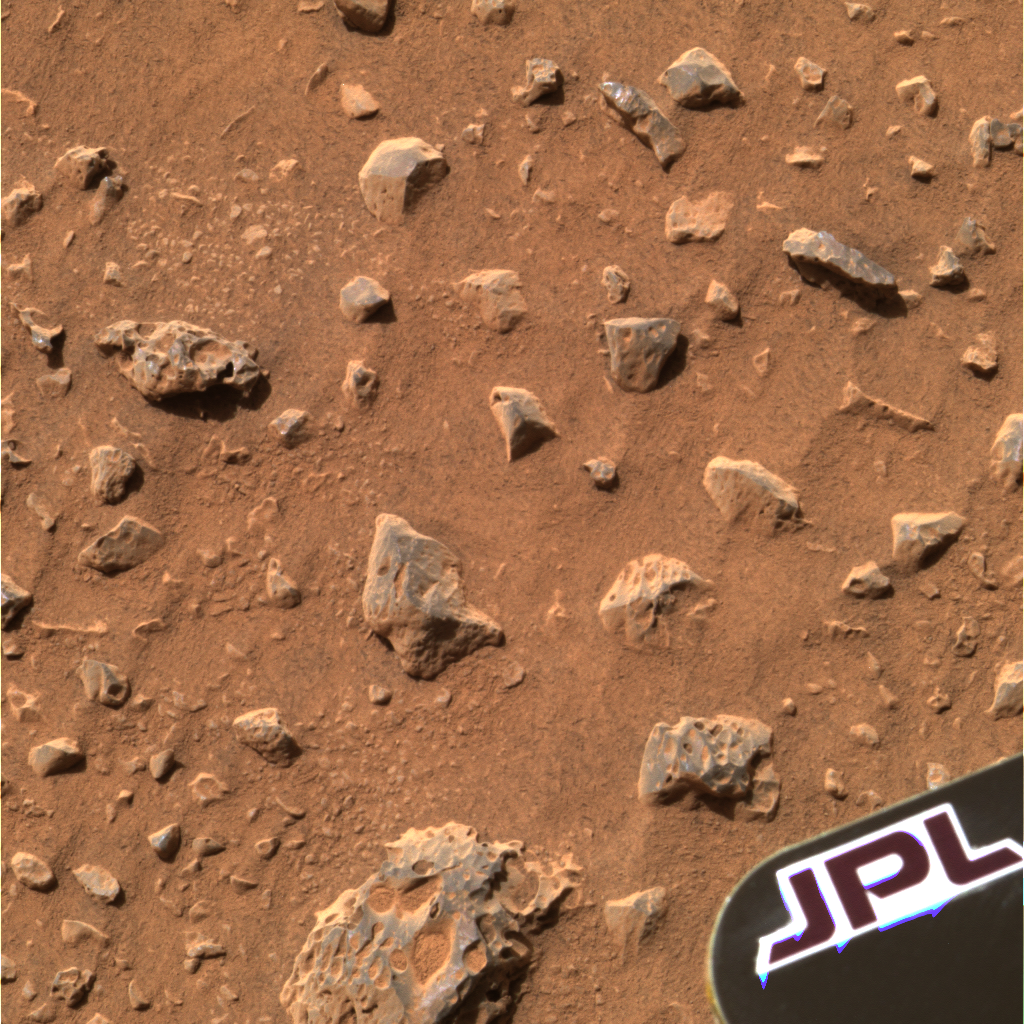

The Mystery Soil

Click for larger view

This high-resolution image from the panoramic camera on the Mars Exploration Rover Spirit shows the region containing the patch of soil scientists examined at Gusev Crater just after Spirit rolled off the Columbia Memorial Station. Scientists examined this patch on the 13th and 15th martian days, or sols, of Spirit’s journey. Using nearly all the science instruments located on the rover’s instrument deployment device or “arm,” scientists yielded some puzzling results including the detection of a mineral called olivine and the appearance that the soil is stronger and more cohesive than they expected. Like detectives searching for clues, the science team will continue to peruse the landscape for explanations of their findings.

Data taken from the camera’s red, green and blue filters were combined to create this approximate true color picture, acquired on the 12th martian day, or sol, of Spirit’s journey.

The yellow box (see inset above) in this high-resolution image from the panoramic camera on the Mars Exploration Rover Spirit outlines the patch of soil scientists examined at Gusev Crater just after Spirit rolled off the Columbia Memorial Station.

Credit: NASA/JPL/Cornell